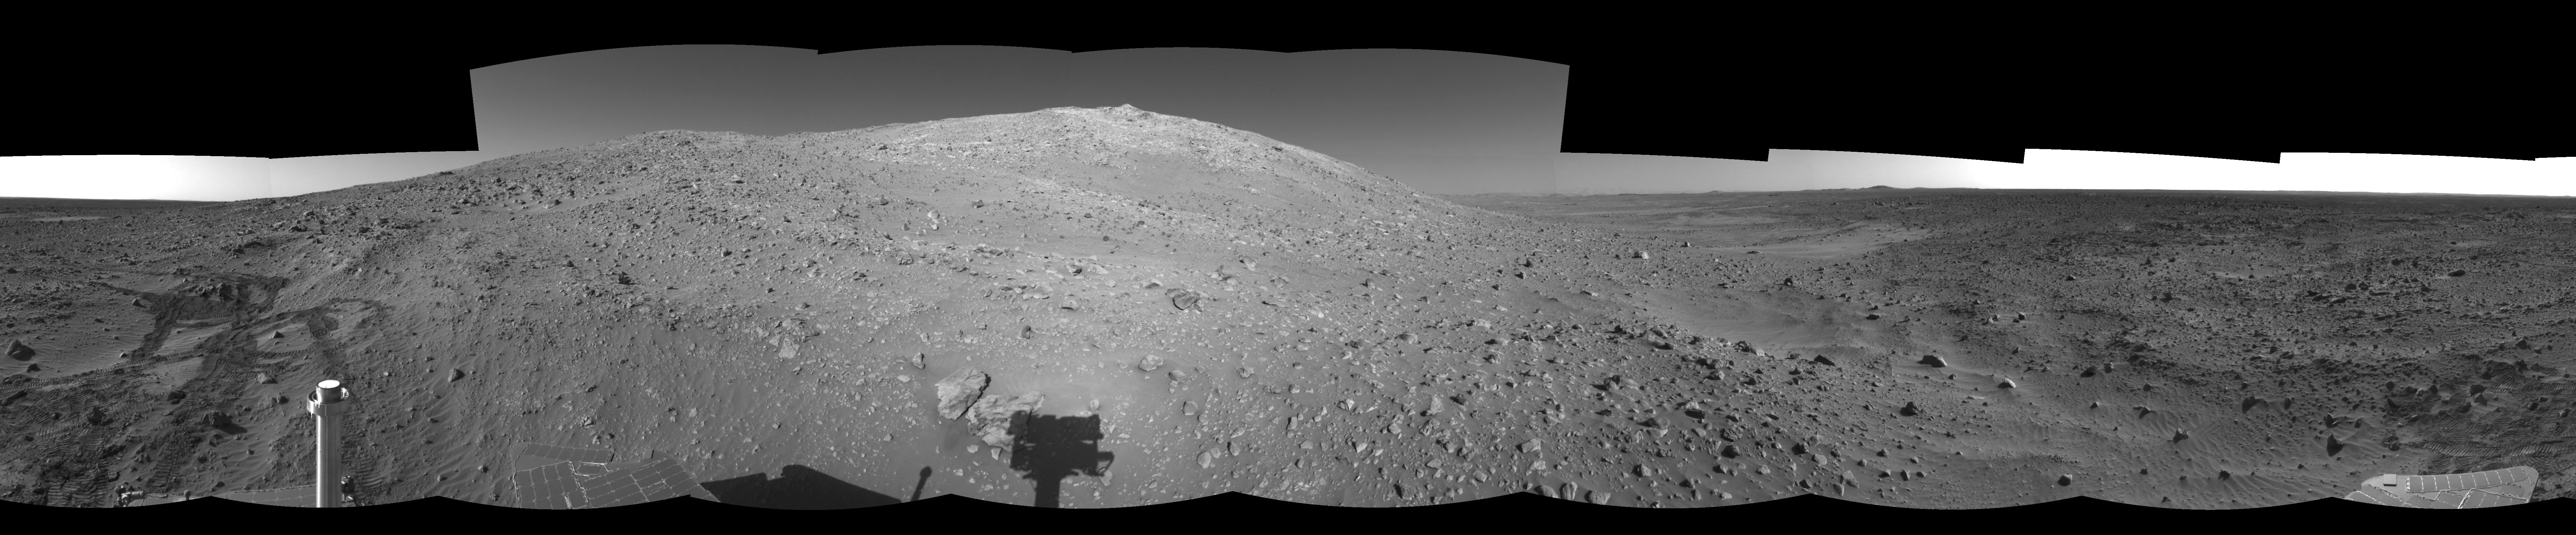

‘Columbia Hills’ at Last! (Right Eye)

NASA’s Mars Exploration Rover Spirit took this right eye of a pair of stereo images, projected at a cylindrical perspective, with its navigation camera on sol 156 (June 11, 2004). The image highlights Spirit’s arrival at the base of the Columbia Hills. Since landing at Gusev crater, Spirit has put more than 3.4 kilometers (2.1 miles) on its odometer. Much of this can be attributed to the long drives the rover had to undertake to reach these interesting landforms.

See PIA06280 for 3-D view and PIA06281 for left eye view of this right eye cylindrical-perspective projection.

Credit: NASA/JPL